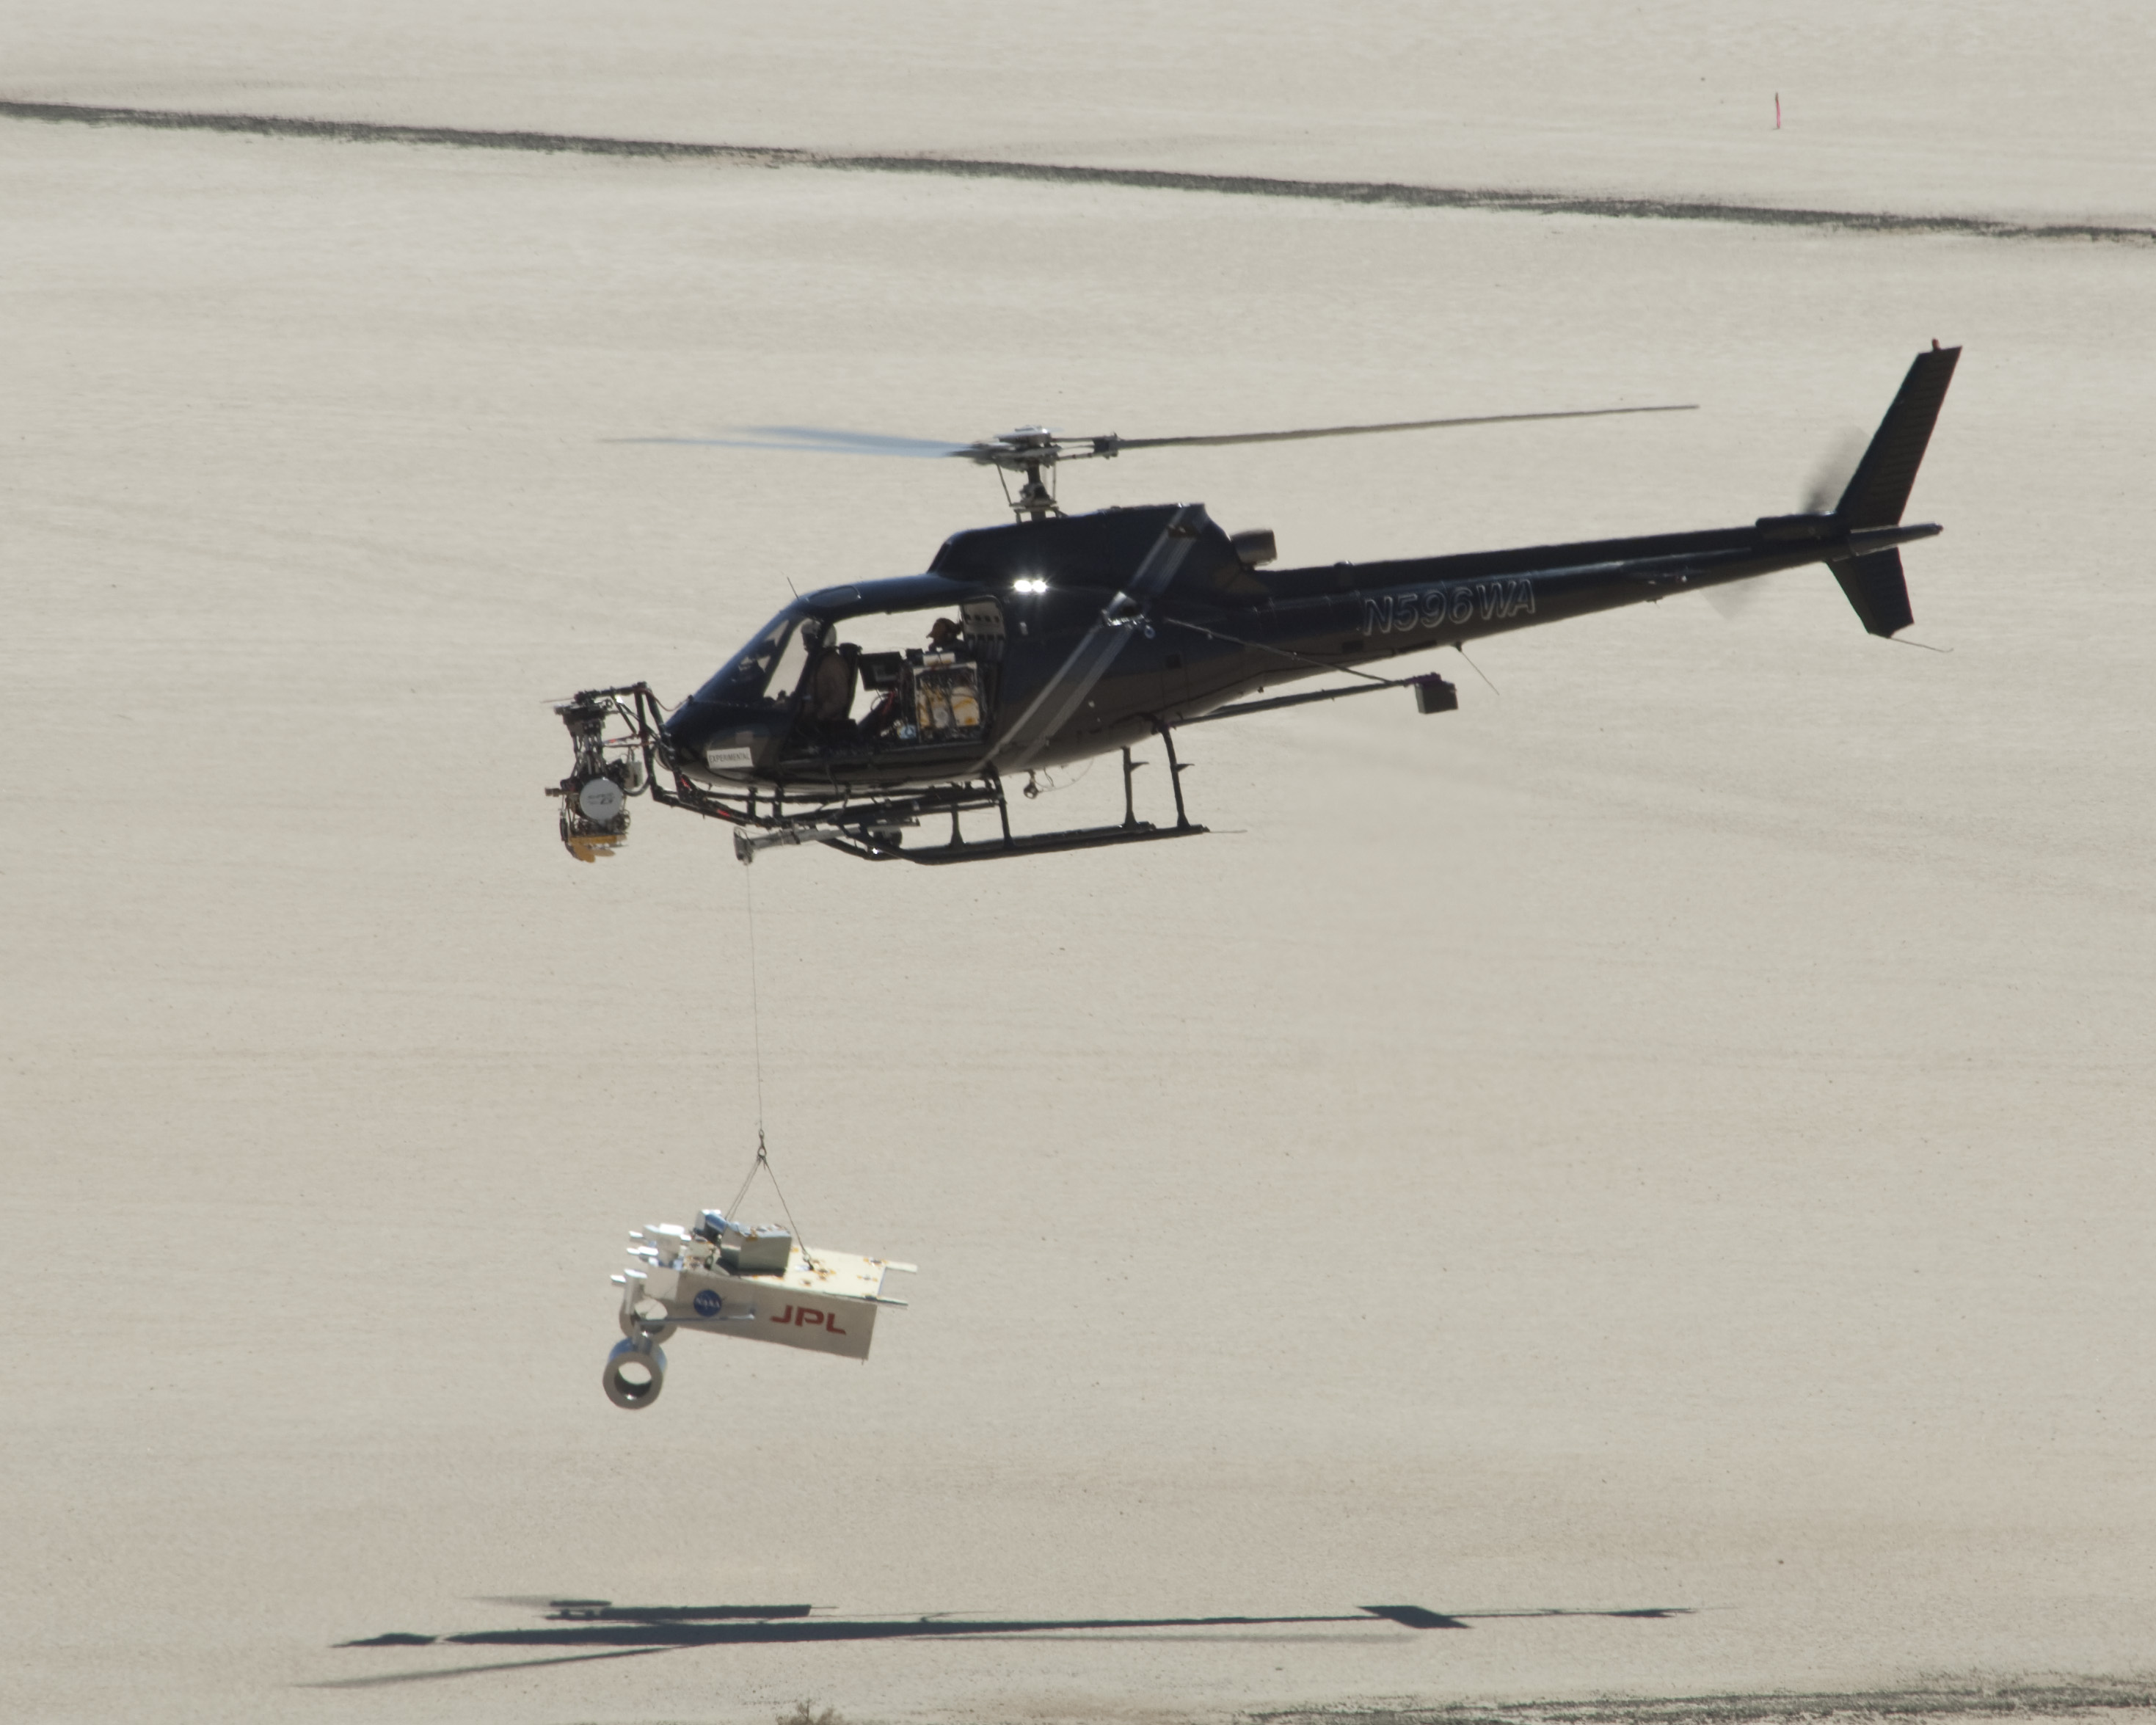

Test at NASA Dryden of Radar System for Next Mars Landing

This test for the radar system to be used during the August 2012 descent and landing of NASA Mars rover Curiosity mounted an engineering test model of the radar system onto the nose of a helicopter.

During the final stage of descent, NASA’s Mars Science Laboratory mission will use a “sky crane” maneuver to lower Curiosity on a bridle from the mission’s rocket-powered descent stage. The descent stage will carry Curiosity’s flight radar.

This test on May 12, 2010, at NASA Dryden Flight Research Center, Edwards, Calif., included lowering a rover mockup on a tether from the helicopter to assess how the sky crane maneuver will affect descent-speed determinations by the radar.

Wolfe Air Aviation, of Pasadena, Calif., provided the Eurocopter AS350 helicopter and crew for the tests. The helicopter’s Gyron gimbal mounting system, provided by Nettmann Systems International, usually carries aerial video camera equipment for the motion picture industry.

NASA’s Jet Propulsion Laboratory, a division of the California Institute of Technology in Pasadena, manages the Mars Science Laboratory Project for NASA’s Science Mission Directorate, Washington. The project will launch Curiosity in late 2011 on a mission to one of the most intriguing areas on Mars, where it will investigate whether conditions have favored development of microbial life and preservation of evidence for life in the rock record.

Credit: NASA